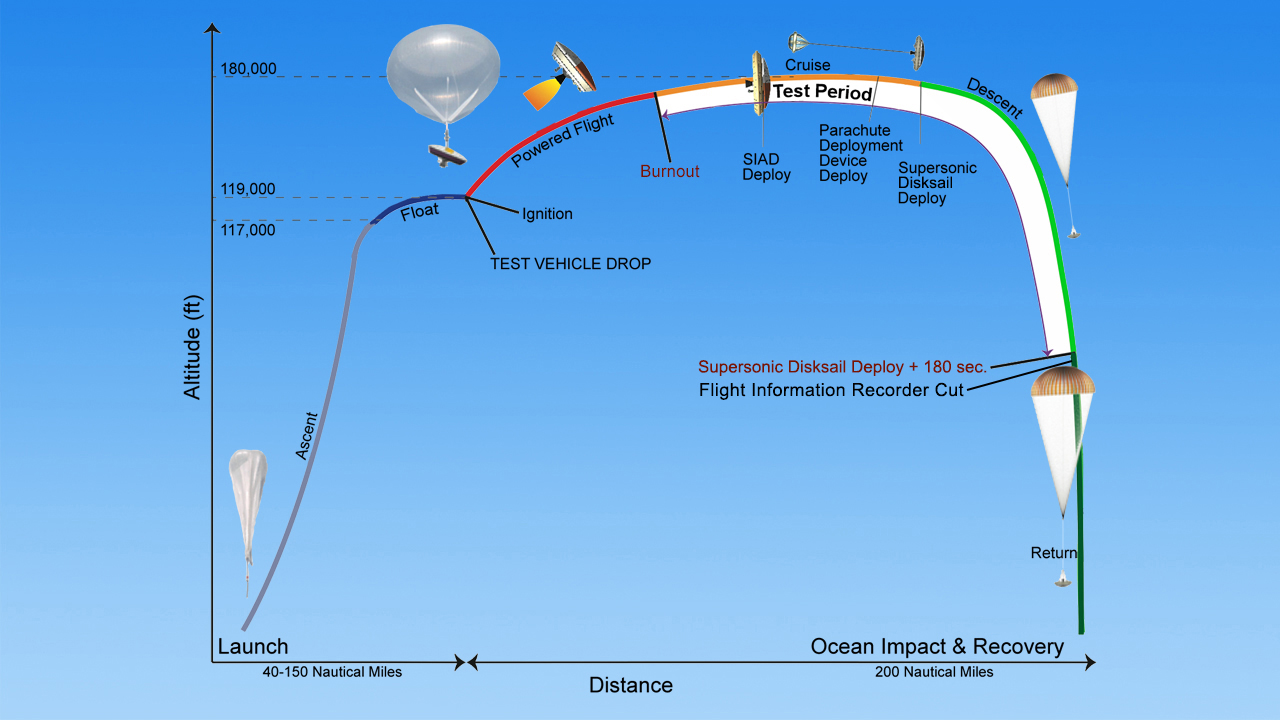

Timeline of Events for Planetary Landing Test

The saucer-shaped test vehicle for NASA’s Low-Density Supersonic Decelerator (LDSD) will undergo a series of events in the skies above Hawaii, with the ultimate goal of testing future landing technologies for Mars missions.

At the beginning of the flight test, the vehicle hangs from a tower in preparation for launch. The launch tower helps link the vehicle to its balloon.

At T-minus 0, the vehicle and balloon are released from the tower and begin a slow ascent to an altitude of 120,000 feet (36,600 meters), where the vehicle is released from the balloon. The float to drop altitude is expected to take slightly less than three hours.

After being released from the balloon, the vehicle’s rocket kicks in and quickly takes the craft to an altitude of 180,000 feet (54,900 meters) — the top of the stratosphere — where the supersonic test begins.

Small solid-fuel rocket motors spin the test vehicle for stability ahead of the main motor ignition. Upon reaching its maximum altitude, the test vehicle is traveling at approximately Mach 4. The test vehicle will then deploy the Supersonic Inflatable Aerodynamic Decelerator (SIAD), which decelerates the test vehicle to approximately Mach 2.5. The test vehicle will deploy a mammoth parachute (the Supersonic Disk Sail Parachute), which carries it safely to a controlled water impact about 40 minutes after being dropped from the balloon.

Following the flight test, both the balloon envelope and test vehicle will be recovered.

The Low-Density Supersonic Decelerator Project is managed by JPL for NASA’s Space Technology Mission Directorate in Washington.

Credit: NASA/JPL-Caltech